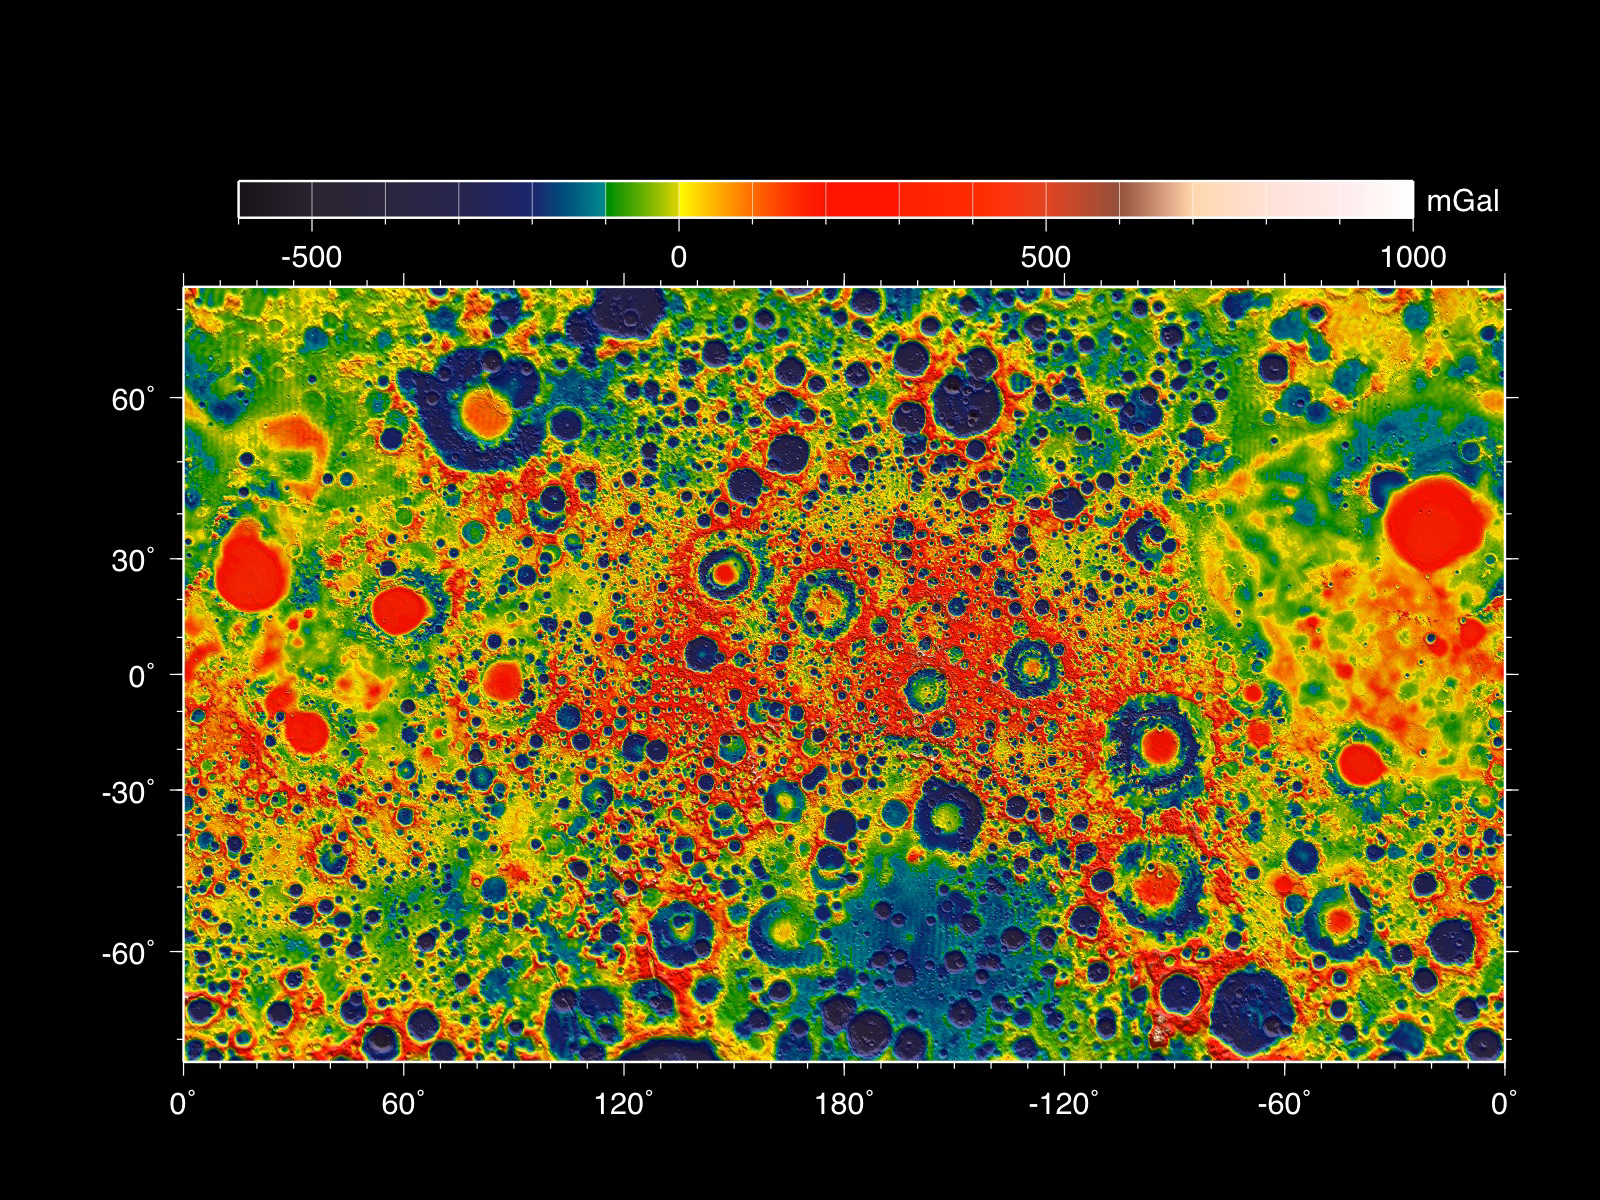

GRAIL’s Gravity Field of the Moon

This map shows the gravity field of the moon as measured by NASA’s GRAIL mission. The viewing perspective, known as a Mercator projection, shows the far side of the moon in the center and the nearside (as viewed from Earth) at either side.

Units are milliGalileos where 1 Galileo is 1 centimeter per second squared. Reds correspond to mass excesses which create areas of higher local gravity, and blues correspond to mass deficits which create areas of lower local gravity.

NASA’s Jet Propulsion Laboratory in Pasadena, Calif., manages the GRAIL mission for NASA’s Science Mission Directorate in Washington. The Massachusetts Institute of Technology, Cambridge, is home to the mission’s principal investigator, Maria Zuber. GRAIL is part of the Discovery Program managed at NASA’s Marshall Space Flight Center in Huntsville, Ala. Lockheed Martin Space Systems in Denver built the spacecraft. The California Institute of Technology in Pasadena manages JPL for NASA.

Credit: NASA/ARC/MIT